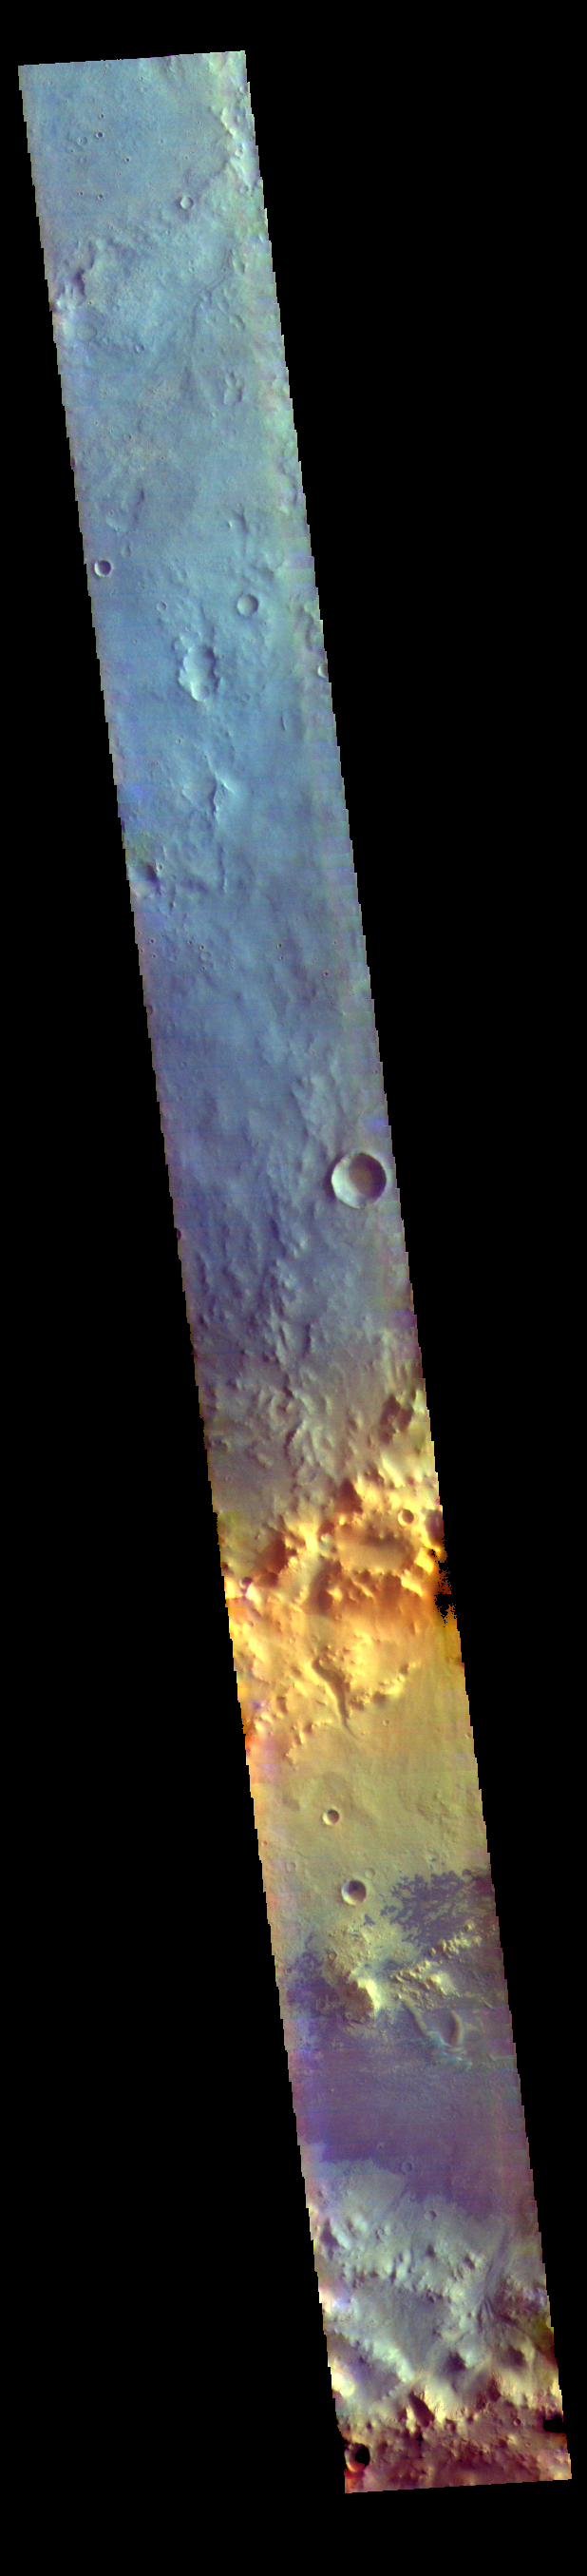

Crater Dunes – False Color

Today’s VIS image is located in Arabia Terra. The crater at the bottom of the image contains a large region of sand dunes. Dark blue in this band configuration indicates basaltic sand.

The THEMIS VIS camera contains 5 filters. The data from different filters can be combined in multiple ways to create a false color image. These false color images may reveal subtle variations of the surface not easily identified in a single band image.

Credit: NASA/JPL-Caltech/ASU